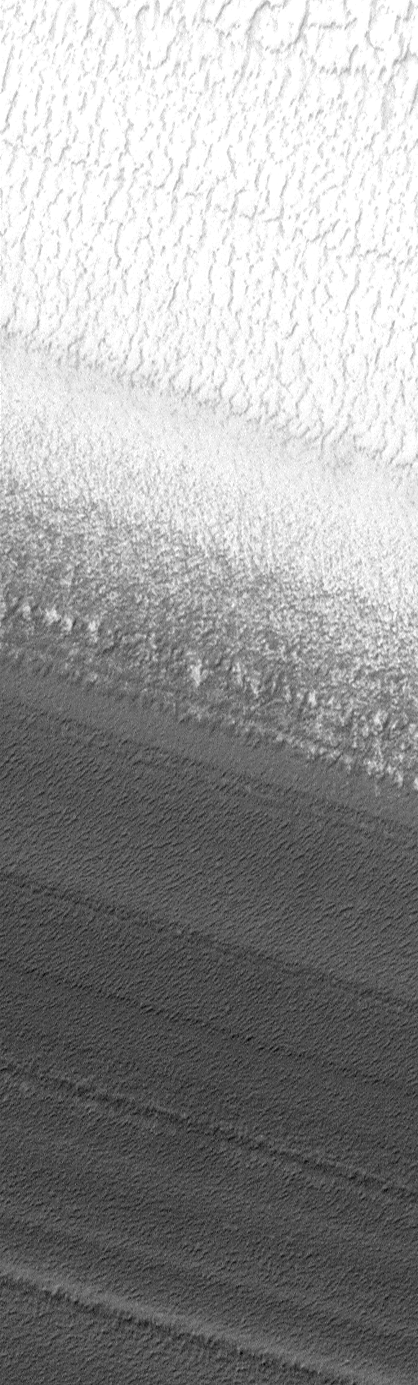

Gradual Contact Between North Polar Ice and Layers

This picture is illuminated by sunlight from the upper left. The lower half of the scene slopes down toward the lower left. In this image, the north polar residual cap surface (white) is seen to grade downhill into exposures of layered terrain. The layers are the dark, bumpy bands in the lower 2/3 of the picture. This Mars Global Surveyor (MGS) Mars Orbiter Camera (MOC) image covers an area only 750 meters (820 yards) wide by 2.5 kilometers (1.6 miles) long at a resolution of 1.8 meters (6 feet) per pixel. The scene occurs near 85.9°N, 258.1°W and was taken during northern summer on April 13, 1999.

Malin Space Science Systems and the California Institute of Technology built the MOC using spare hardware from the Mars Observer mission. MSSS operates the camera from its facilities in San Diego, CA. The Jet Propulsion Laboratory’s Mars Surveyor Operations Project operates the Mars Global Surveyor spacecraft with its industrial partner, Lockheed Martin Astronautics, from facilities in Pasadena, CA and Denver, CO.

Credit: NASA/JPL/MSSS